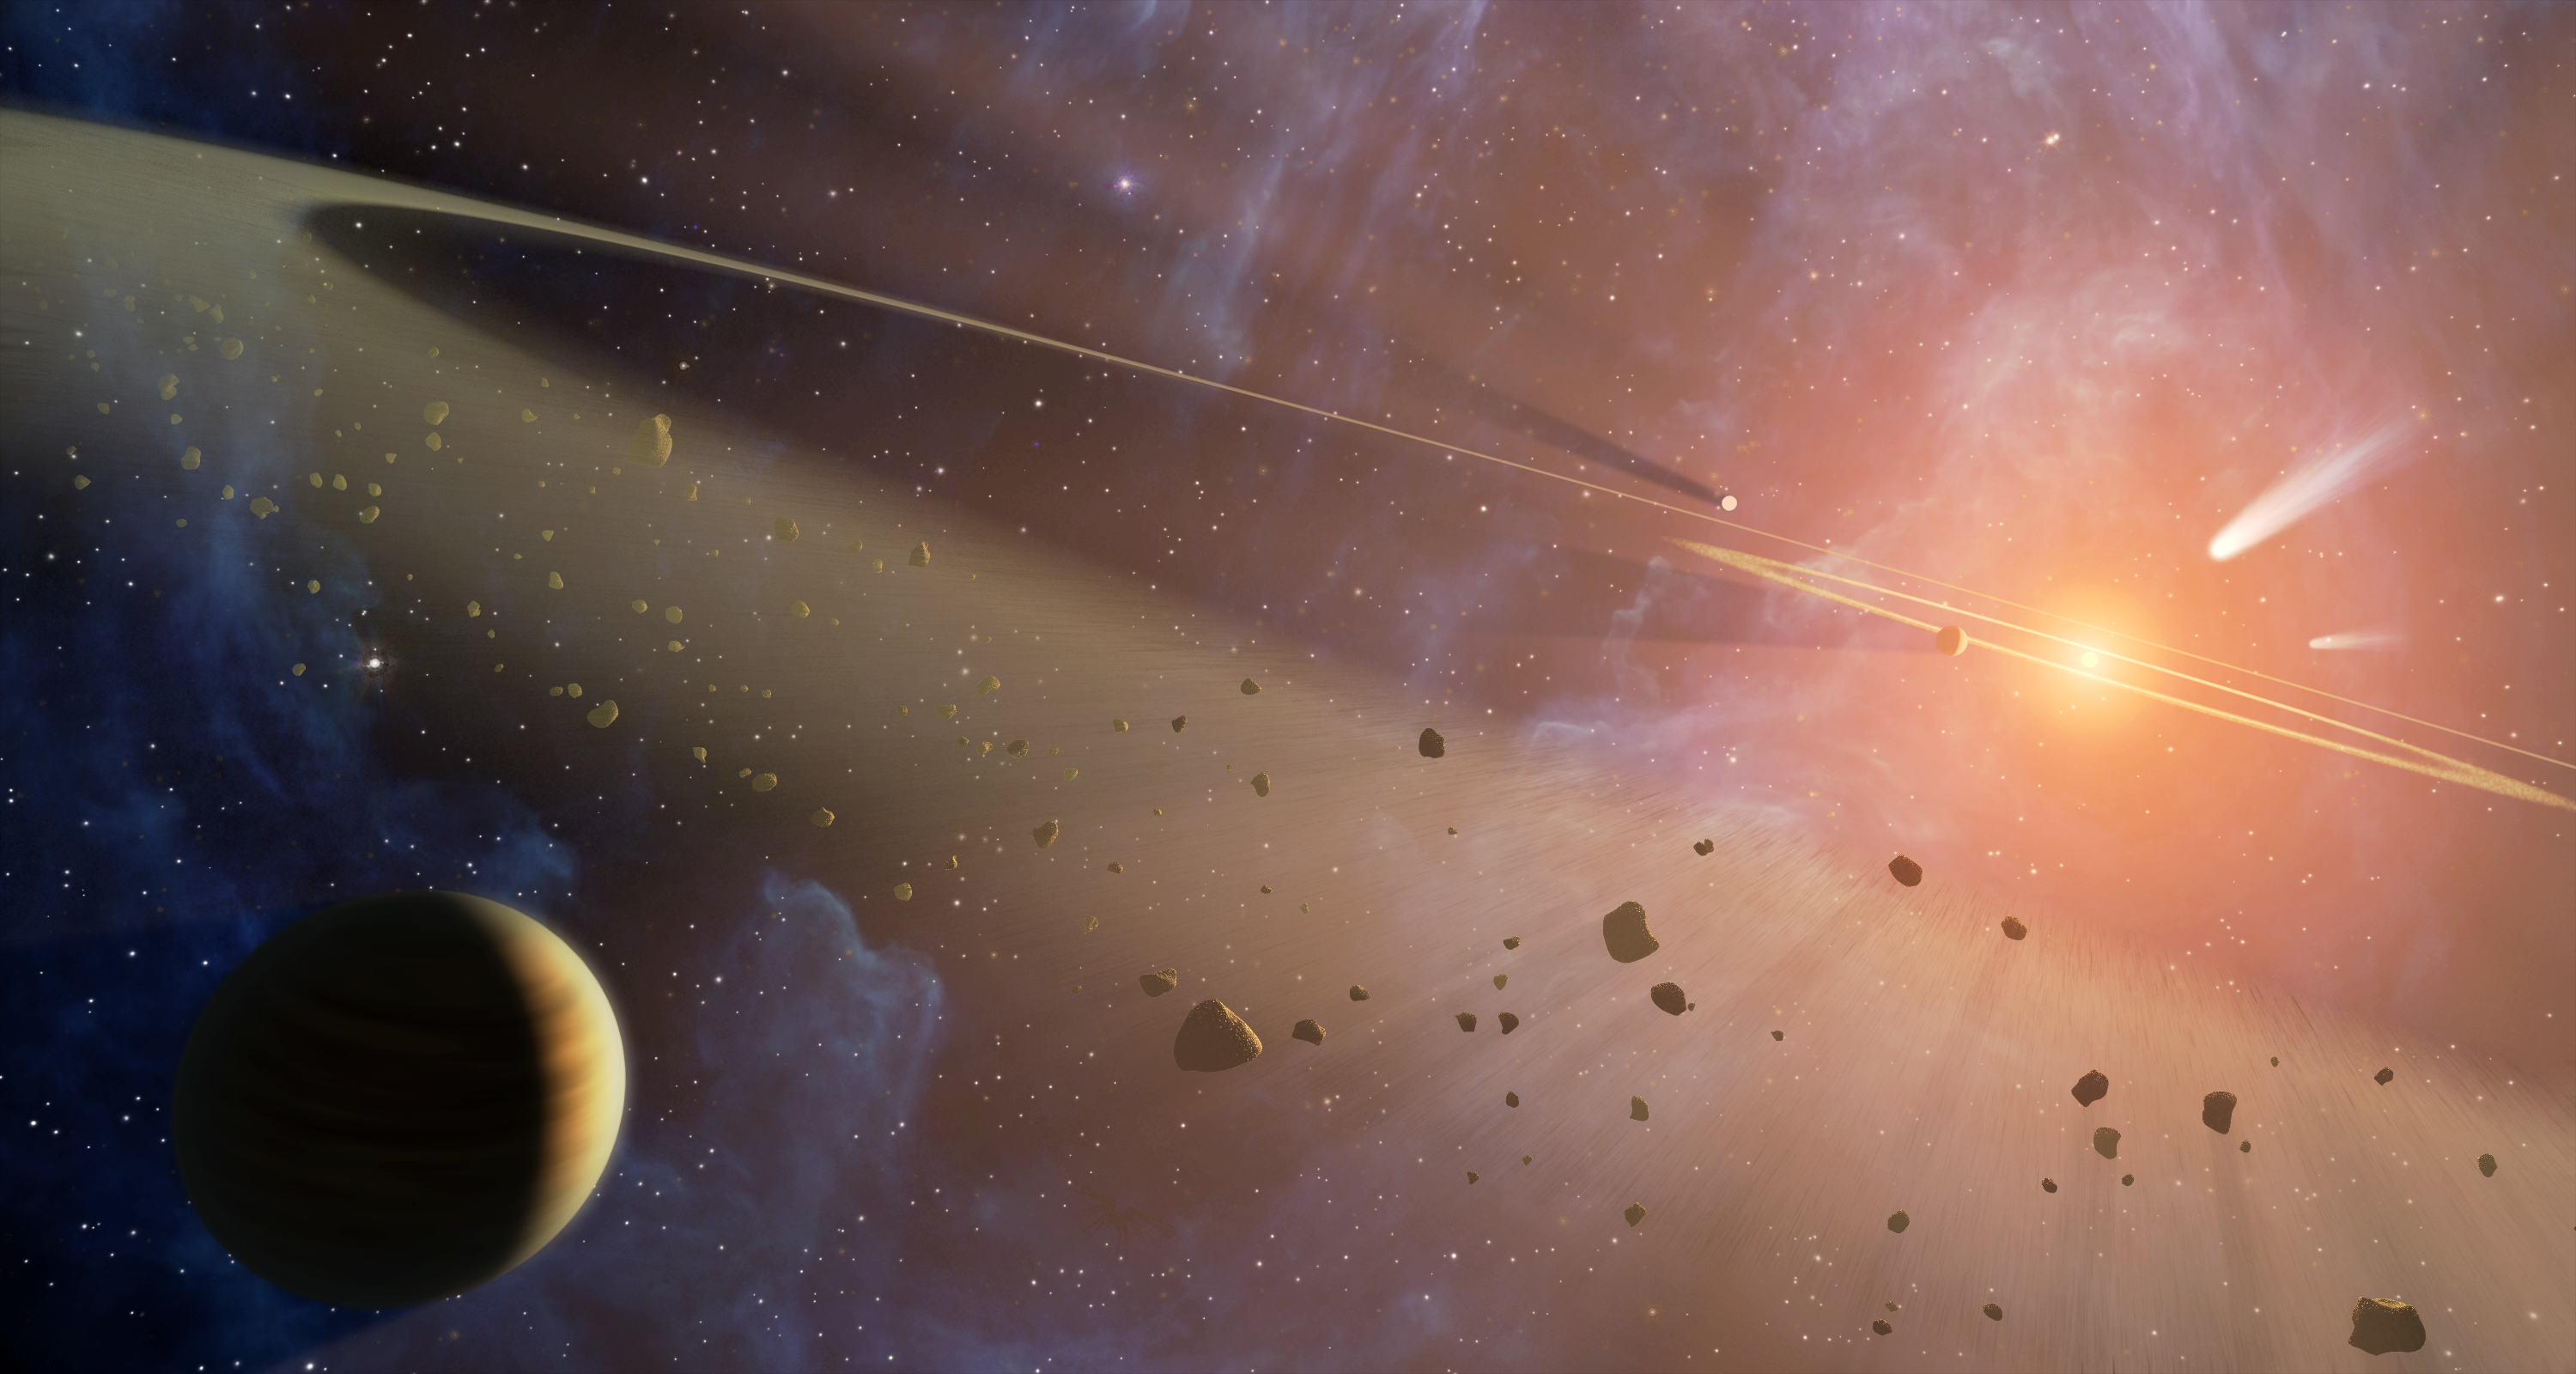

Double the Rubble (Artist Concept)

This artist’s conception shows the closest known planetary system to our own, called Epsilon Eridani. Observations from NASA’s Spitzer Space Telescope show that the system hosts two asteroid belts, in addition to previously identified candidate planets and an outer comet ring.

Epsilon Eridani is located about 10 light-years away in the constellation Eridanus. It is visible in the night skies with the naked eye.

The system’s inner asteroid belt appears as the yellowish ring around the star, while the outer asteroid belt is in the foreground. The outermost comet ring is too far out to be seen in this view, but comets originating from it are shown in the upper right corner.

Astronomers think that each of Epsilon Eridani’s asteroid belts could have a planet orbiting just outside it, shepherding its rocky debris into a ring in the same way that Jupiter helps keep our asteroid belt confined. The planet near the inner belt was previously identified in 2000 via the radial velocity, or “star wobble,” technique, while the planet near the outer belt was inferred when Spitzer discovered the belt.

The inner belt orbits at a distance of about 3 astronomical units from its star — or about the same position as the asteroid belt in our own solar system (an astronomical unit is the distance between Earth and our sun). The second asteroid belt lies at about 20 astronomical units from the star, or a position comparable to Uranus in our solar system. The outer comet ring orbits from 35 to 90 astronomical units from the star; our solar system’s analogous Kuiper Belt extends from about 30 to 50 astronomical units from the sun.

Because the star is so close and similar to the sun, it is a popular locale in science fiction. it has been featured in novels by Issac Asimov and Frank Herbert, among others. In the popular TV series “Babylon 5” it is the location of the featured space station; as a nod to the show, hidden within the background nebula in this artist concept is a small silhouette that may be familiar to fans of the series. Can you find it?

Credit: NASA/JPL-Caltech